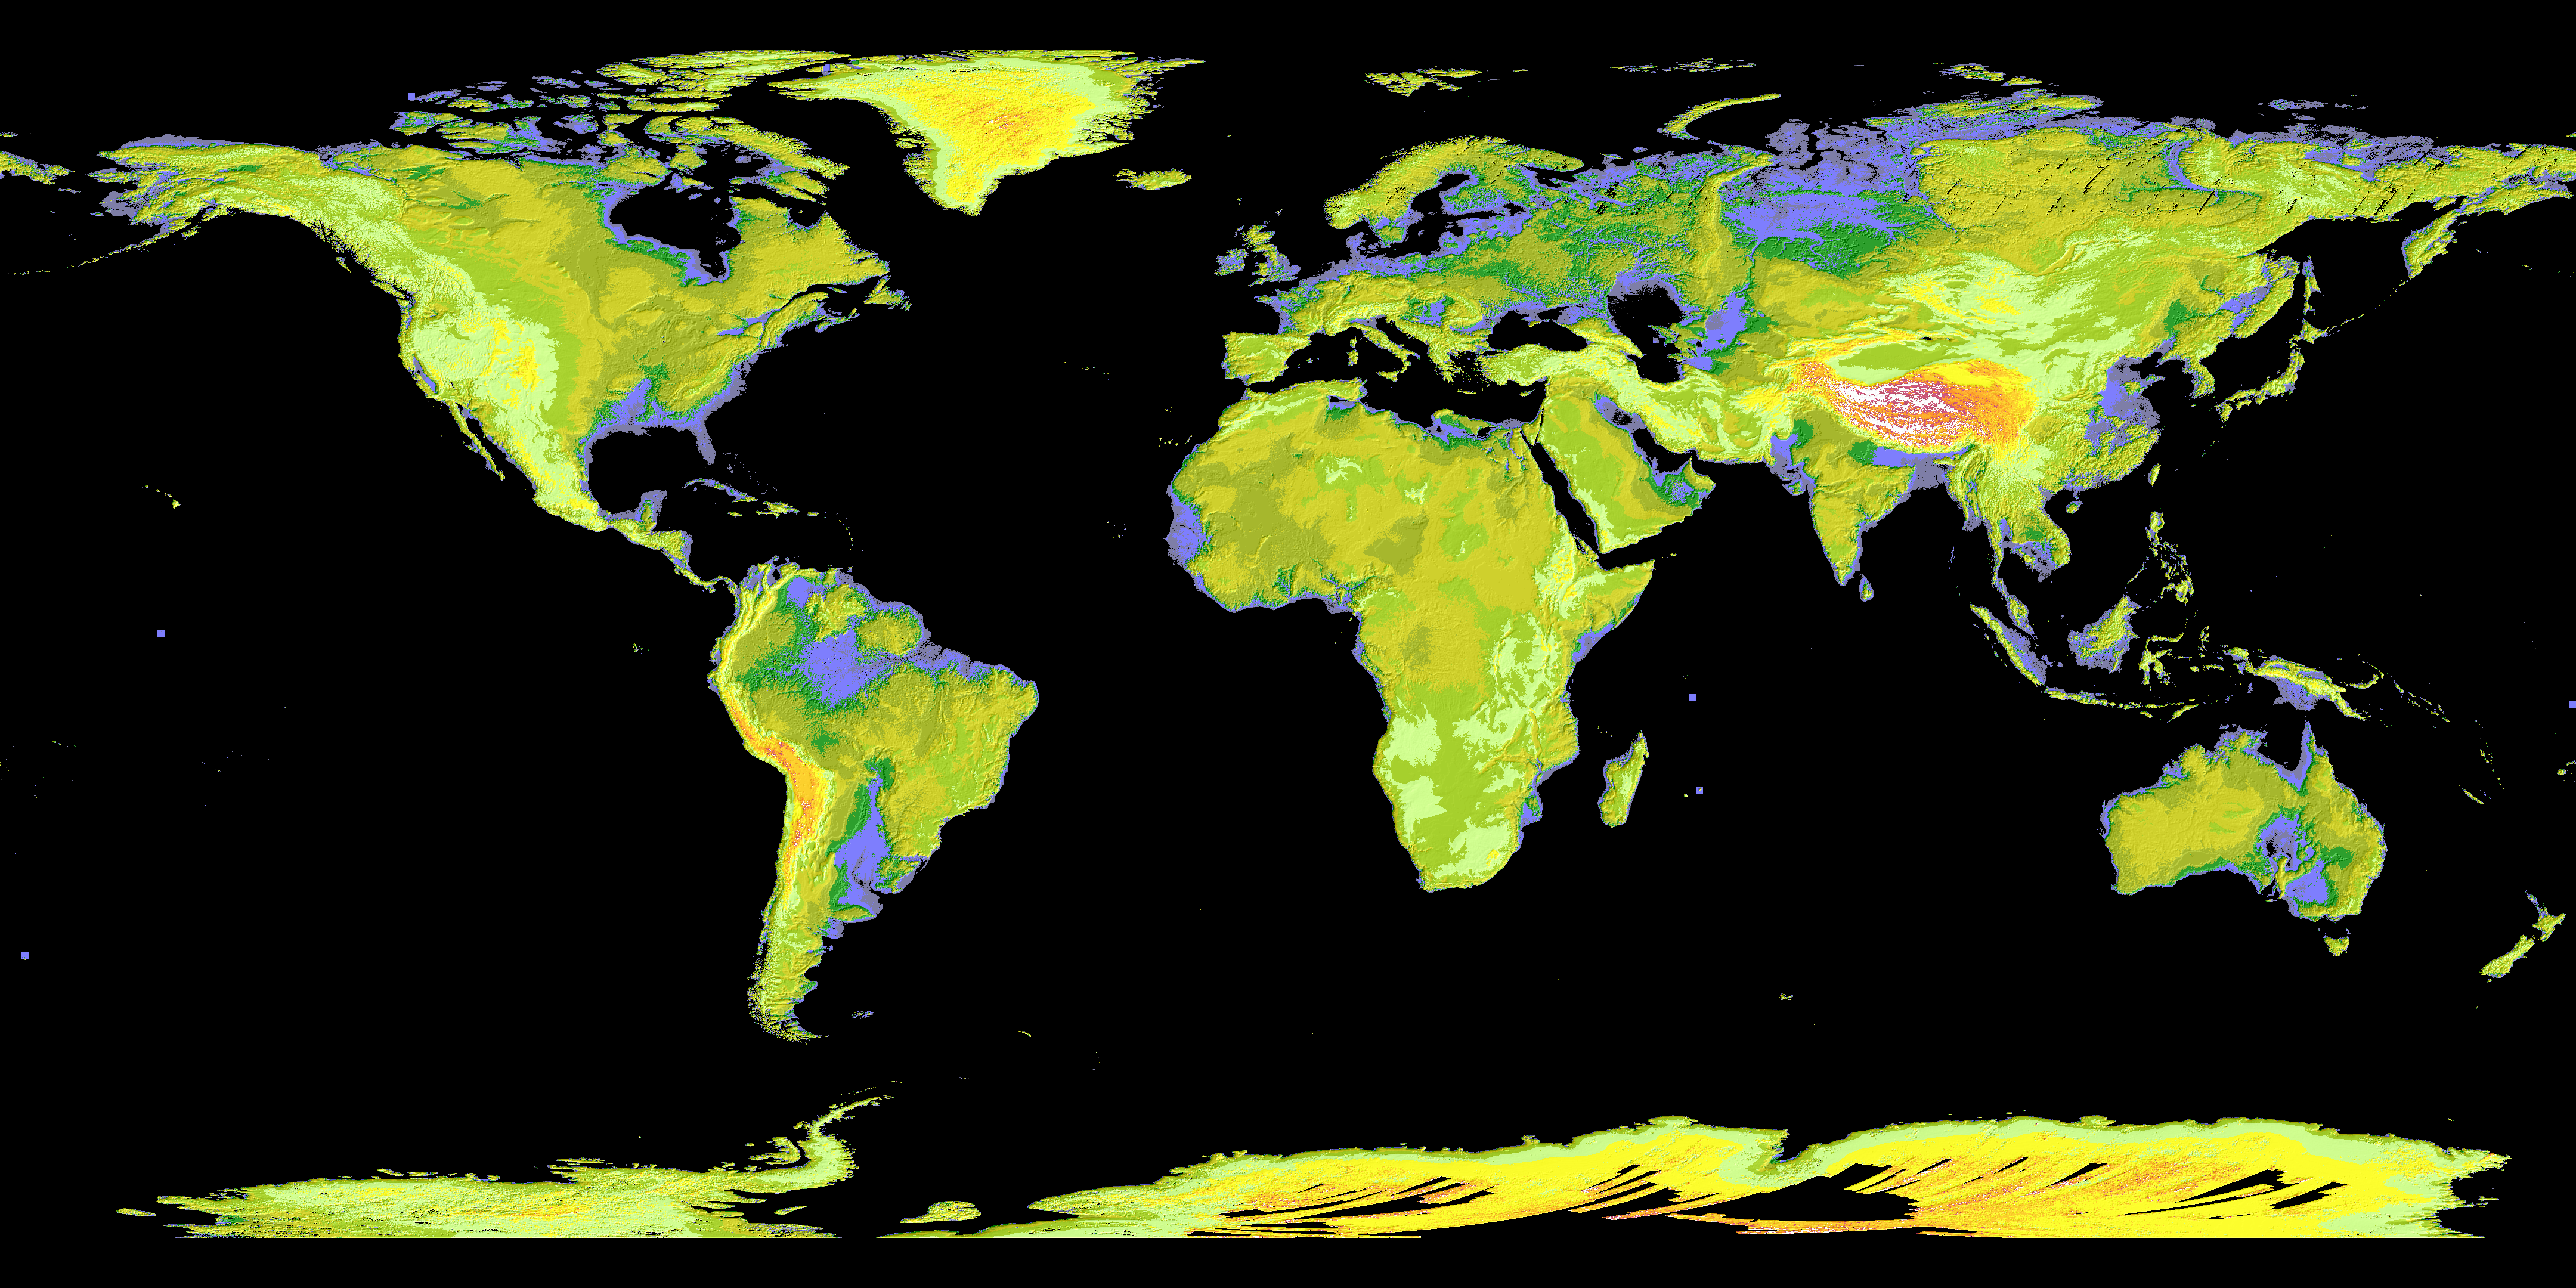

ASTER’s Global Digital Elevation Model (GDEM)

NASA and Japan’s Ministry of Economy, Trade and Industry (METI) released the Advanced Spaceborne Thermal Emission and Reflection Radiometer (ASTER) Global Digital Elevation Model (GDEM) to the worldwide public on June 29, 2009. The GDEM was created by processing and stereo-correlating the 1.3 million-scene ASTER archive of optical images, covering Earth’s land surface between 83 degrees North and 83 degrees South latitudes. The GDEM is produced with 30-meter (98-feet) postings, and is formatted as 23,000 one-by-one- degree tiles. The GDEM is available for download from NASA’s EOS data archive and Japan’s Ground Data System. In this colorized version, low elevations are purple, medium elevations are greens and yellows, and high elevations are orange, red and white.

With its 14 spectral bands from the visible to the thermal infrared wavelength region and its high spatial resolution of 15 to 90 meters (about 50 to 300 feet), ASTER images Earth to map and monitor the changing surface of our planet. ASTER is one of five Earth-observing instruments launched December 18, 1999, on NASA’s Terra satellite. The instrument was built by Japan’s Ministry of Economy, Trade and Industry. A joint U.S./Japan science team is responsible for validation and calibration of the instrument and the data products.

The broad spectral coverage and high spectral resolution of ASTER provides scientists in numerous disciplines with critical information for surface mapping and monitoring of dynamic conditions and temporal change. Example applications are: monitoring glacial advances and retreats; monitoring potentially active volcanoes; identifying crop stress; determining cloud morphology and physical properties; wetlands evaluation; thermal pollution monitoring; coral reef degradation; surface temperature mapping of soils and geology; and measuring surface heat balance.

The U.S. science team is located at NASA’s Jet Propulsion Laboratory, Pasadena, Calif. The Terra mission is part of NASA’s Science Mission Directorate.

Credit: NASA/GSFC/METI/ERSDAC/JAROS, and U.S./Japan ASTER Science Team